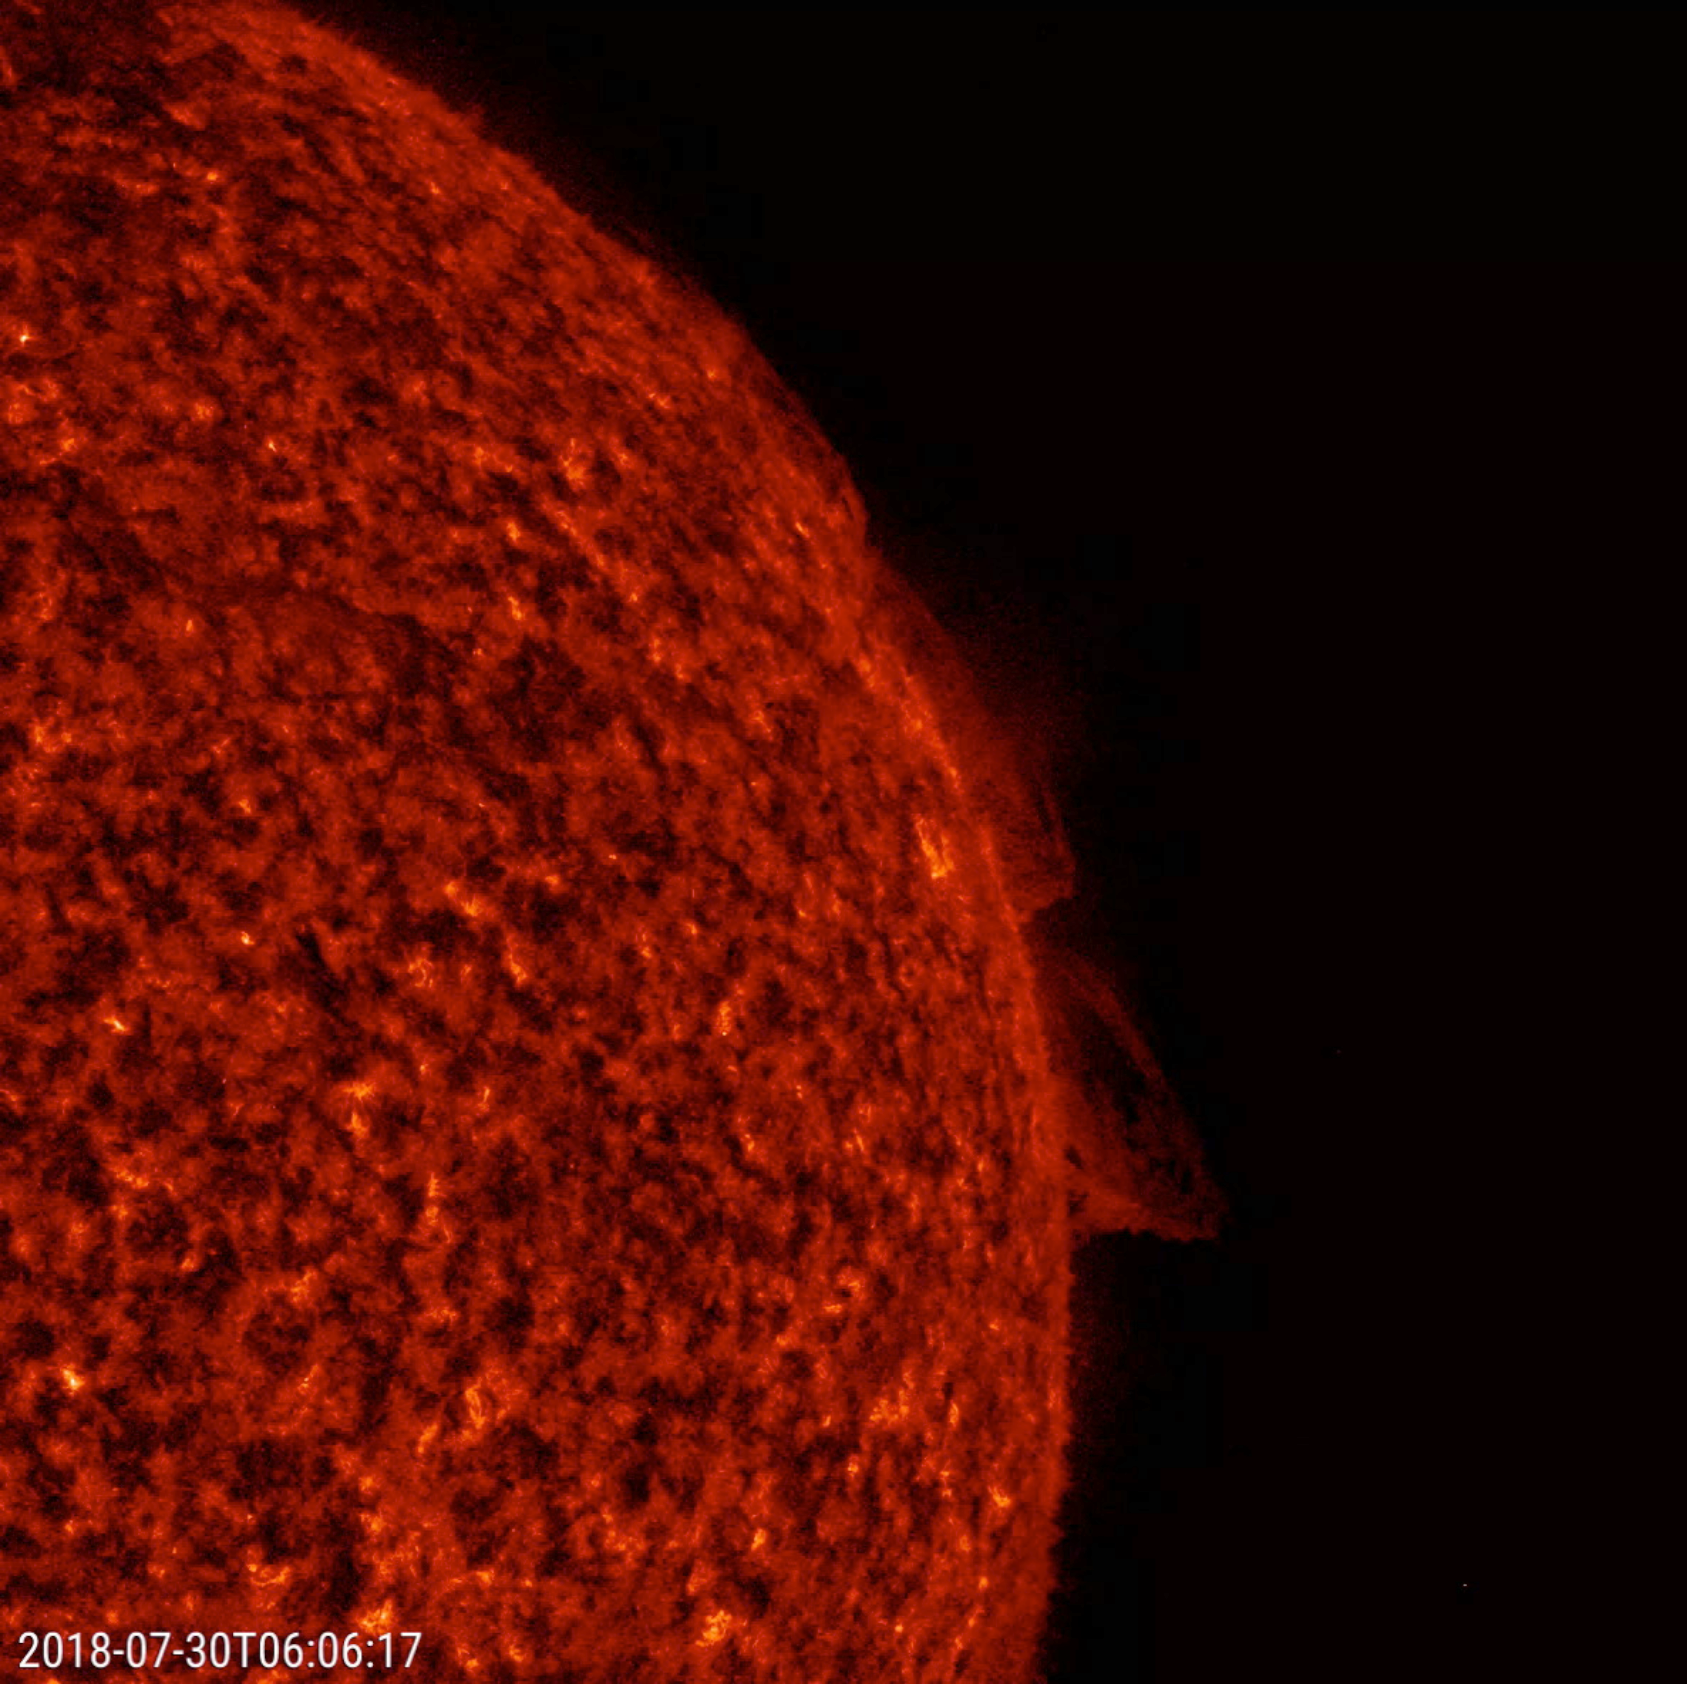

Twisting Prominences

NASA’s Solar Dynamics Observatory (SDO) observes two relatively small prominences above the Sun’s surface twisted and streamed charged particles over a 20-hour period (July 30-31, 2018), shown here in a wavelength of extreme ultraviolet light. Prominences are large, bright features anchored to the Sun’s photosphere but extending outward into its hot outer atmosphere, called the corona. Scientists are still researching how and why prominences are formed.

Movies
PIA22661_TwistingProminences_big.mp4
PIA22661_TwistingProminences_sm.mp4

SDO is managed by NASA’s Goddard Space Flight Center, Greenbelt, Maryland, for NASA’s Science Mission Directorate, Washington. Its Atmosphere Imaging Assembly was built by the Lockheed Martin Solar Astrophysics Laboratory (LMSAL), Palo Alto, California.

Credit: NASA/GSFC/Solar Dynamics Observatory